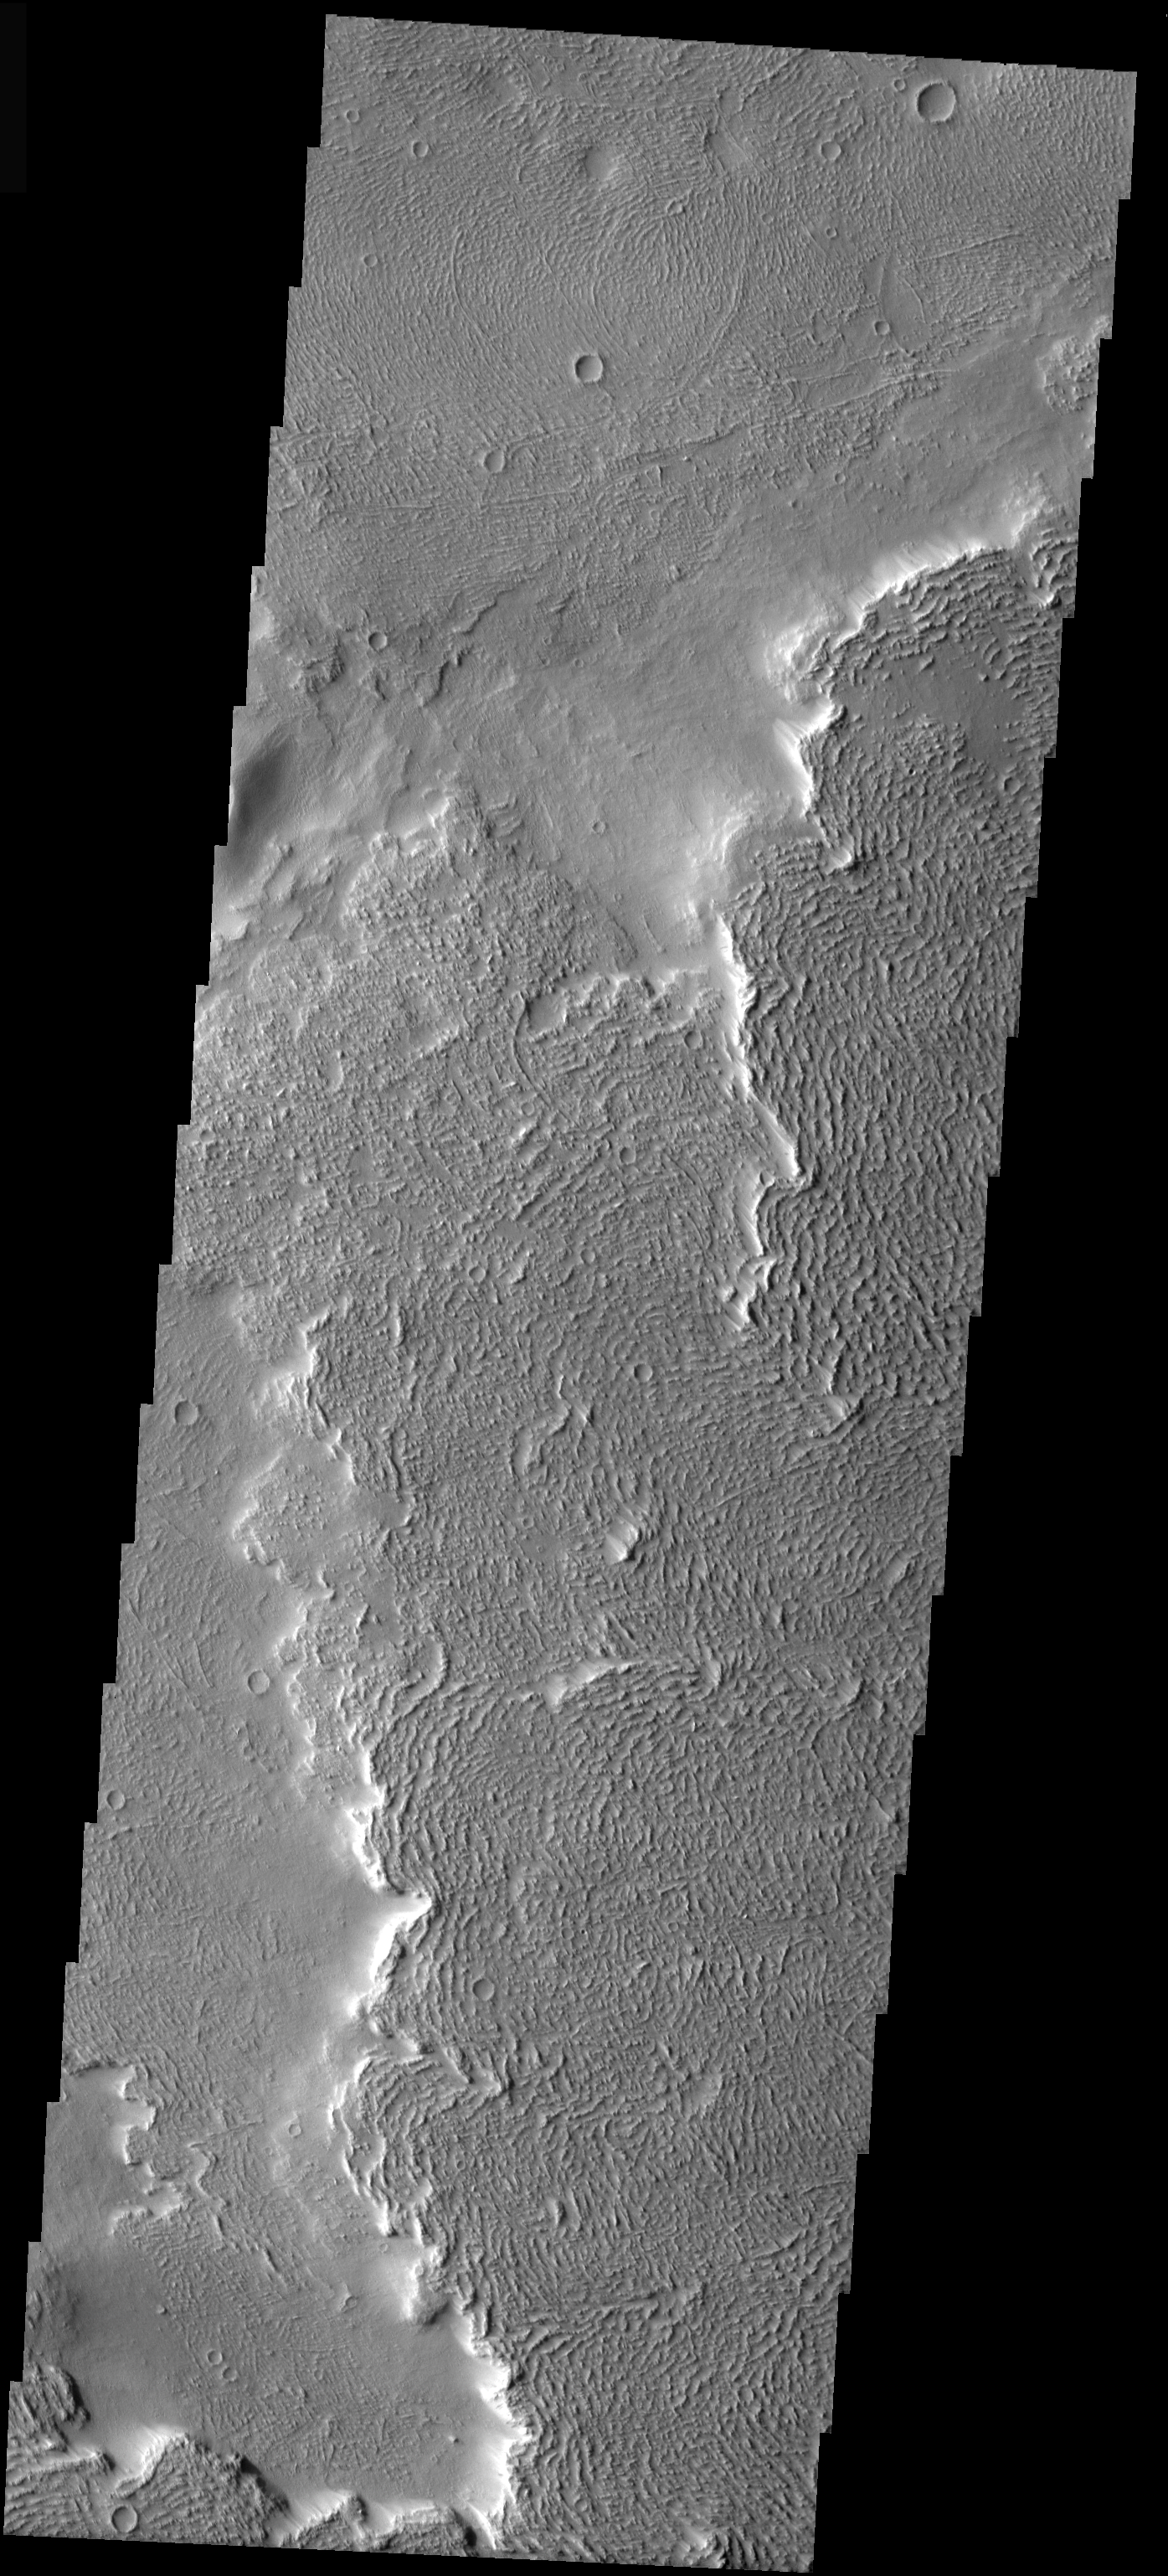

Arsia Mons by Visible Light

Last week we looked at Arsia Mons lava flows in the nighttime IR. Today’s image looks at the same flows at visible wavelengths. This image illustrates the very rough surface texture of young flows, the overlapping nature of lava flows, and how the margins of overlapping flows trap windblown sand and dust. Note the subdued texture of the flow at the top of the image; not only does this flow contain more dust than the younger flow, but it also contains more impact craters.

Image information: VIS instrument. Latitude -2.4, Longitude 221.8 East (138.2 West). 19 meter/pixel resolution.

Note: this THEMIS visual image has not been radiometrically nor geometrically calibrated for this preliminary release. An empirical correction has been performed to remove instrumental effects. A linear shift has been applied in the cross-track and down-track direction to approximate spacecraft and planetary motion. Fully calibrated and geometrically projected images will be released through the Planetary Data System in accordance with Project policies at a later time.

NASA’s Jet Propulsion Laboratory manages the 2001 Mars Odyssey mission for NASA’s Office of Space Science, Washington, D.C. The Thermal Emission Imaging System (THEMIS) was developed by Arizona State University, Tempe, in collaboration with Raytheon Santa Barbara Remote Sensing. The THEMIS investigation is led by Dr. Philip Christensen at Arizona State University. Lockheed Martin Astronautics, Denver, is the prime contractor for the Odyssey project, and developed and built the orbiter. Mission operations are conducted jointly from Lockheed Martin and from JPL, a division of the California Institute of Technology in Pasadena.

Credit: NASA/JPL/Arizona State University